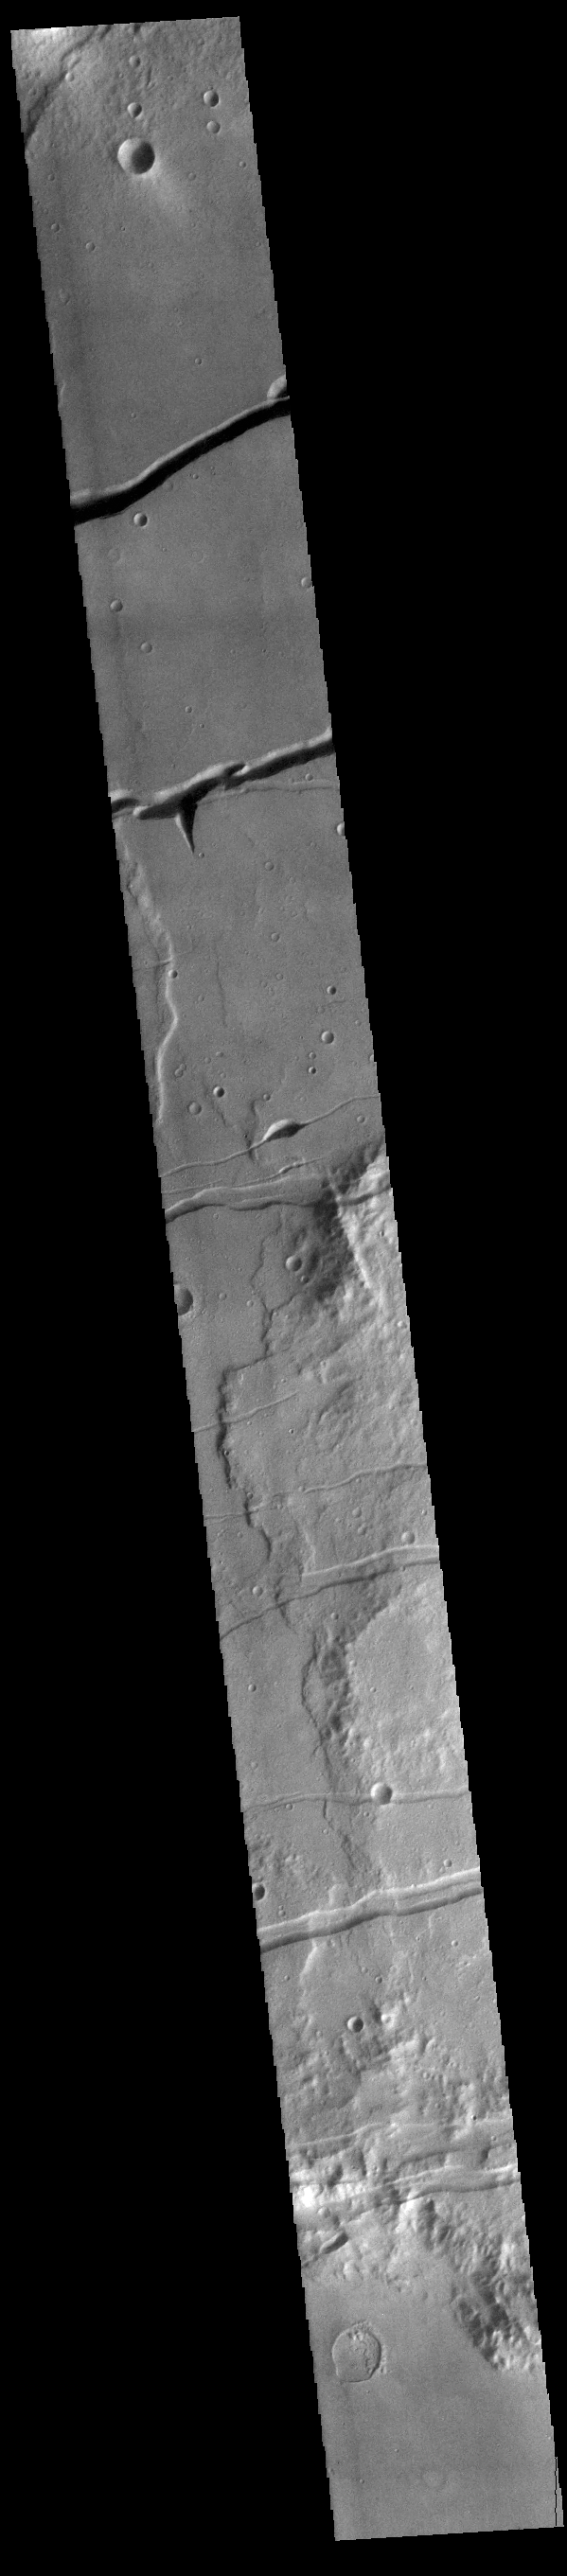

Memnonia Fossae

Fossae are long linear depressions called a graben and are formed by extension of the crust and faulting. When large amounts of pressure or tension are applied to rocks on timescales that are fast enough that the rock cannot respond by deforming, the rock breaks along faults. In the case of a graben, two parallel faults are formed by extension of the crust and the rock in between the faults drops downward into the space created by the extension. The graben at the top of the image is Mangala Fossae, the rest are part of Memnonia Fossae. Memnonia Fossae, Mangala Fossae and Sirenum Fossae are all long graben systems that stretch from eastern Terra Sirenum into western Daedalia Planum.

Credit: NASA/JPL-Caltech/ASU